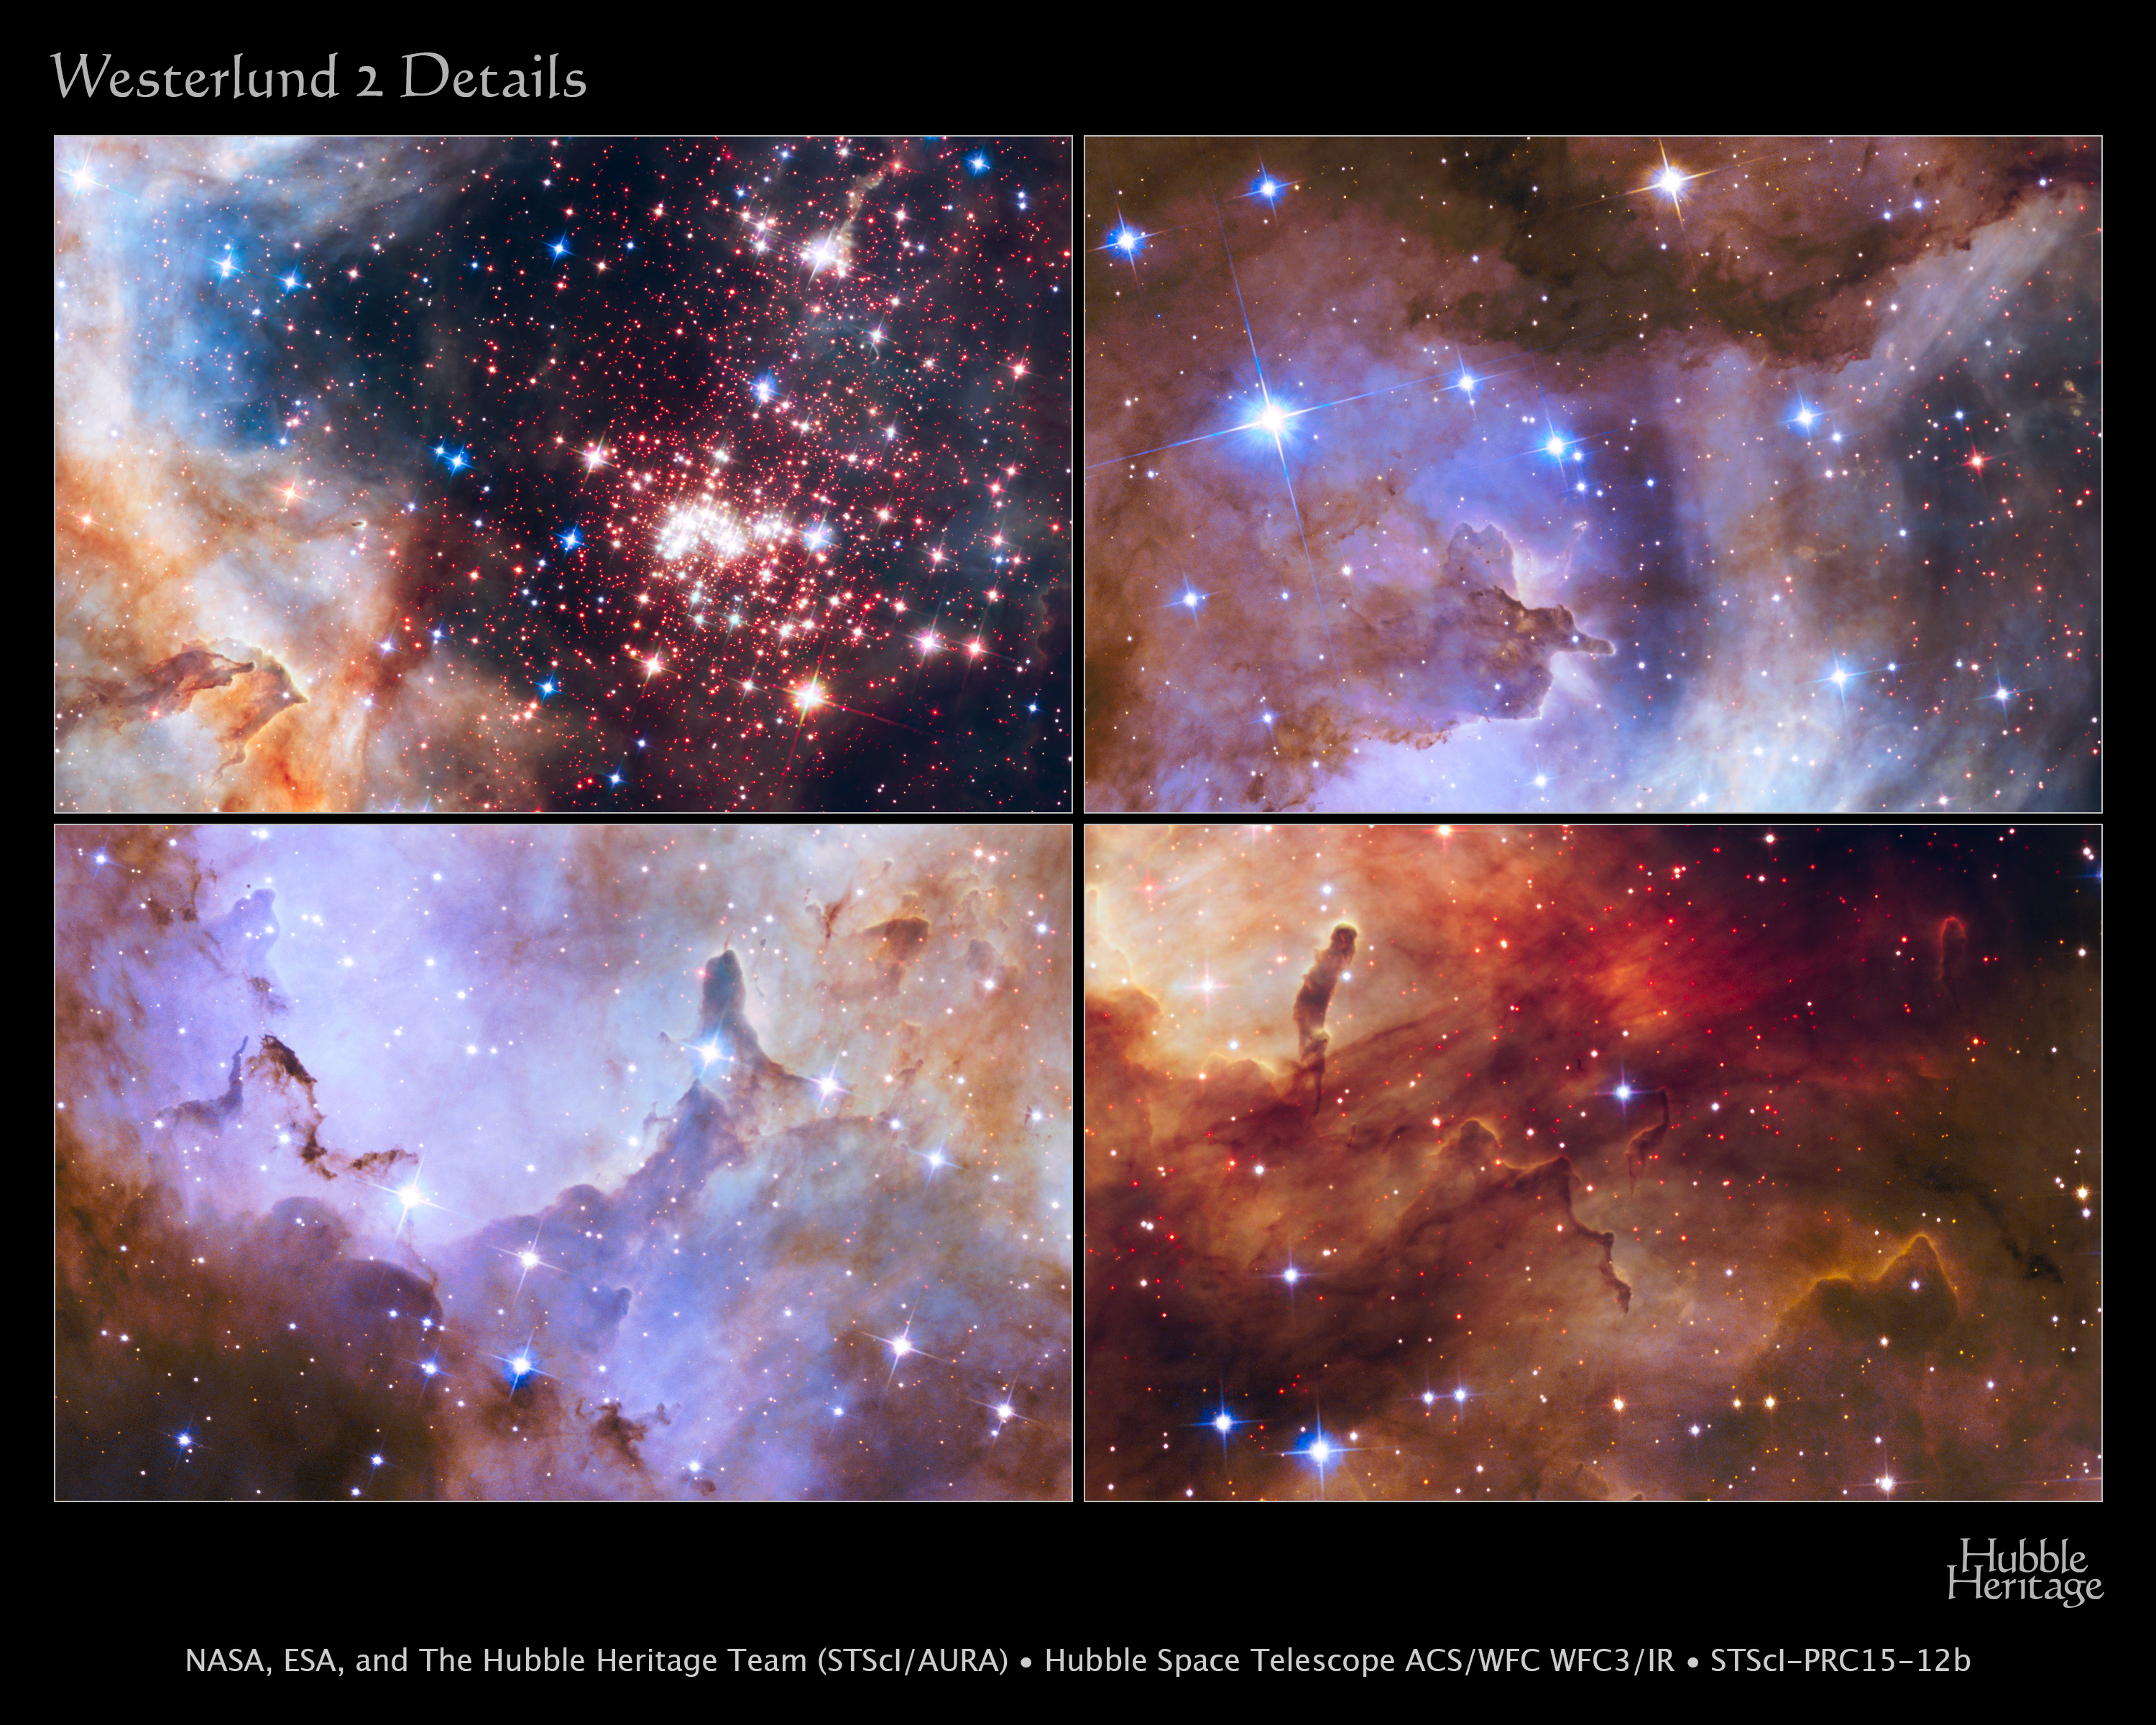

Details of Westerlund 2, Hubble’s 25th Anniversary Image

A glittering tapestry of young stars flares to life in this NASA Hubble Space Telescope observation. These detailed close-ups are sections of a stunning image that is being released in celebration of Hubble's 25 years of exploring the universe since its launch on April 24, 1990.

[Top Left] The sparkling centerpiece of Hubble's silver anniversary tribute is Westerlund 2, a giant cluster of about 3,000 stars located 20,000 light-years away in the constellation Carina. Hubble's near-infrared imaging camera pierces through the dusty veil enshrouding the stellar nursery, giving astronomers a clear view of the dense concentration of stars in the central cluster. The 2-million-year-old giant star cluster measures about 6 to 13 light-years across and contains some of our galaxy's hottest, brightest, most massive stars.

[Top Right] The cluster is surrounded by the star-forming region, Gum 29. The heaviest cluster stars are unleashing a torrent of ultraviolet radiation and hurricane-force winds streaming with charged particles, etching away the enveloping hydrogen gas cloud from where the cluster formed. The nebula reveals a fantasy landscape of pillars, ridges, valleys, and reddish-brown filaments of dense gas and dust. The brightest stars in the image are Milky Way foreground stars not associated with Westerlund 2.

[Bottom Left] The pillars in the star-forming region surrounding Westerlund 2, composed of dense gas, are a few light-years tall and point to the central cluster. They are thought to be incubators for new stars. Besides sculpting the gaseous terrain, intense radiation from the most brilliant of the cluster stars is creating a successive generation of baby stars. The bluish haze is an indicator of oxygen gas in the nebula.

[Bottom Right] The red dots scattered throughout the landscape around Westerlund 2 are a rich population of newly forming stars still wrapped in their gas-and-dust cocoons. These tiny, faint stars are between 1 million and 2 million years old and have not yet ignited the hydrogen in their cores. Hubble's near-infrared vision allows astronomers to identify these fledgling stars.

Credit: NASA, ESA, the Hubble Heritage Team (STScI/AURA), A. Nota (ESA/STScI), and the Westerlund 2 Science Team